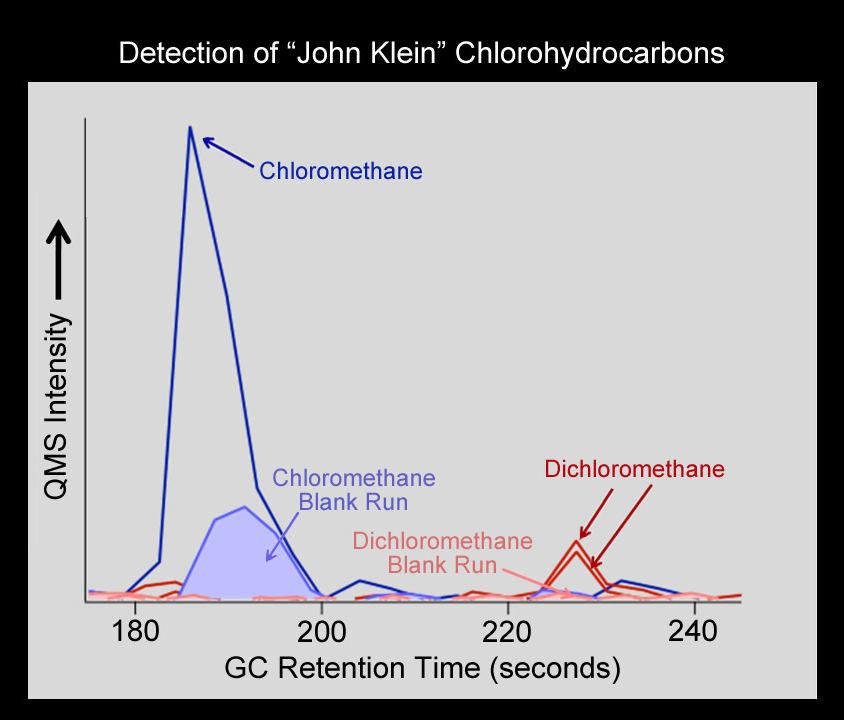

Chlorinated Forms of Methane at “John Klein” Site

NASA’s Curiosity rover has detected the simple carbon-containing compounds chloro- and dichloromethane from the powdered rock sample extracted from the “John Klein” rock on Mars. These species were detected by the gas chromatograph mass spectrometer (GCMS) on Curiosity’s Sample Analysis at Mars instrument (SAM).

The blue peak on the left shows the presence of chloromethane and the two red peaks on the right show the presence of dichloromethane. The powdered rock sample from John Klein was heated and some of the gas released was injected into the capillary column of the GCMS. The time at which different compounds exited the gas chromatograph column and entered the mass spectrometer, and the patterns produced in the mass spectrometer indicated molecular identity.

This chart also indicates “blank runs,” which were conducted on Mars prior to delivery of this drilled sample to SAM. The runs helped to insure that signals from the gases released from the John Klein sample were above background levels. Curiosity began drilling at John Klein in February 2013. The SAM analysis was conducted on Sol 200 (the 200th Martian day of Curosity’s operations, which was Feb. 27, 2013, on Earth).

Both chloro- and dichloromethane were also detected earlier by SAM at the “Rocknest” drift. It is possible that these simple carbon-containing compounds were produced by the reaction between Martian carbon and chlorine released when this sample was heated in the SAM oven. However, analysis of an additional drilled sample is required to help scientists understand if instead any residual terrestrial carbon from the drill, or perhaps chlorine left over from the Rocknest sample, is responsible for the generation of some or all of these compounds. In any case, these detections demonstrate clearly that the SAM GCMS is performing as designed and ready to continue the search for organic compounds in Gale Crater.

JPL manages the Mars Science Laboratory/Curiosity for NASA’s Science Mission Directorate in Washington. The rover was designed, developed and assembled at JPL, a division of the California Institute of Technology in Pasadena.

Credit: NASA/JPL-Caltech